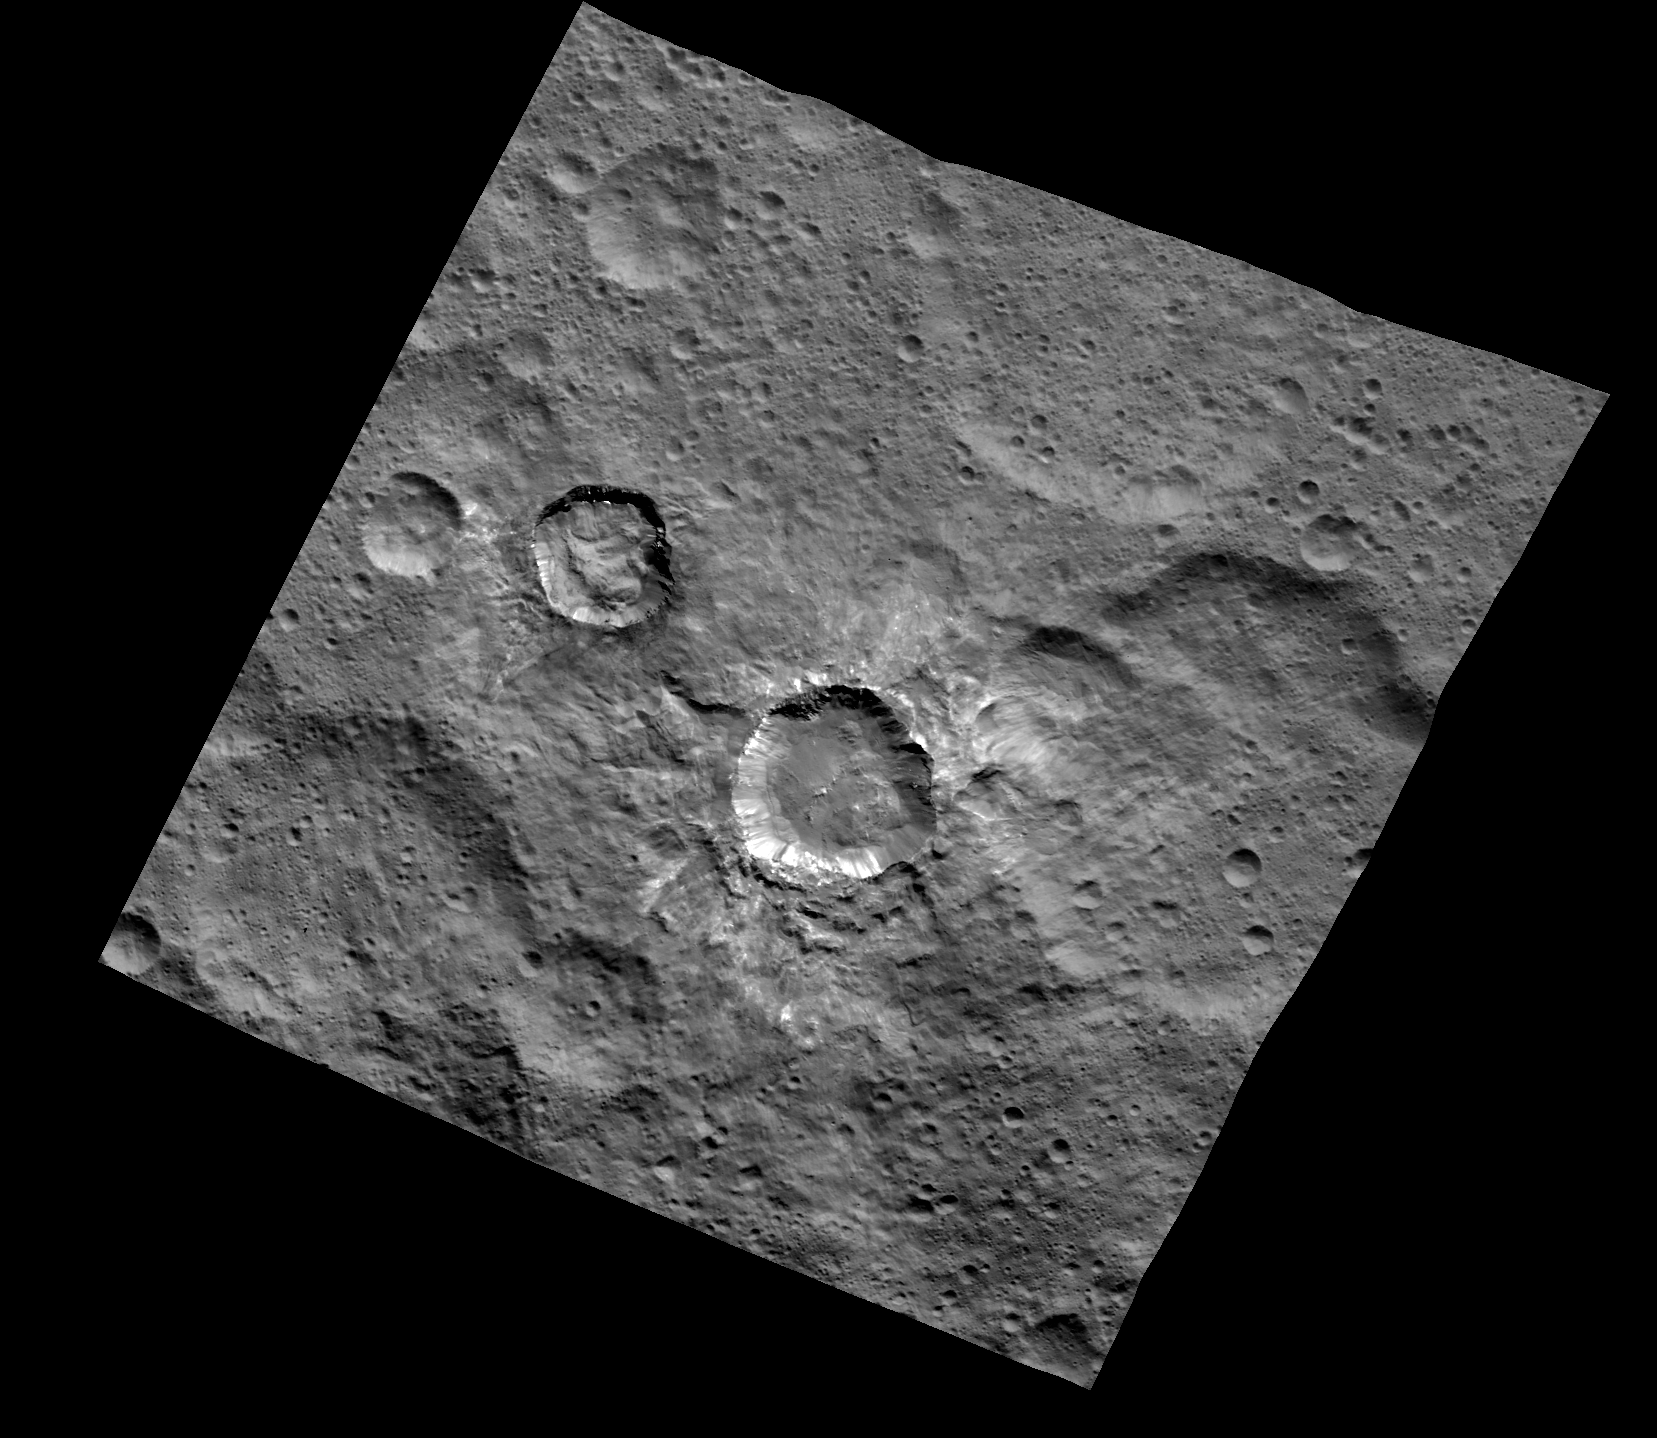

Juling Crater

This image of Juling and Kupalo Craters was obtained by NASA’s Dawn spacecraft on May 25, 2018 from an altitude of about 855 miles (1380 kilometers).

The center coordinates of this image are about 38 degrees south in latitude and 173 degrees east in longitude.

Dawn’s mission is managed by JPL for NASA’s Science Mission Directorate in Washington. Dawn is a project of the directorates Discovery Program, managed by NASA’s Marshall Space Flight Center in Huntsville, Alabama. JPL is responsible for overall Dawn mission science. Orbital ATK Inc., in Dulles, Virginia, designed and built the spacecraft. The German Aerospace Center, Max Planck Institute for Solar System Research, Italian Space Agency and Italian National Astrophysical Institute are international partners on the mission team.

Credit: NASA/JPL-Caltech/UCLA/MPS/DLR/IDA